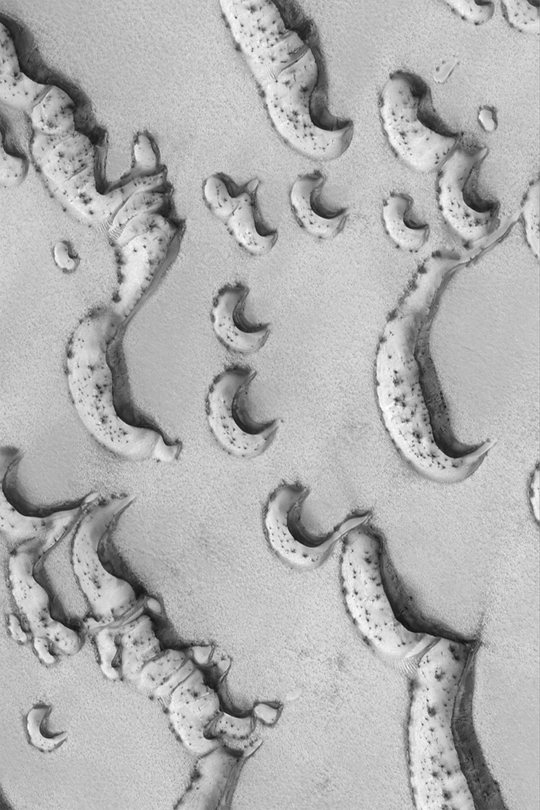

Defrosting North Polar Dune Field

MGS MOC Release No. MOC2-331, 15 April 2003

This Mars Global Surveyor (MGS) Mars Orbiter Camera (MOC) image captures frost-covered north polar sand dunes in springtime as they are beginning to defrost. Dark spots and streaks indicate areas where frozen carbon dioxide has started to be removed by sublimation and wind. The picture covers an area 3 km (1.9 mi) wide near 76.3°N, 264.9°W. Sunlight illuminates the scene from the lower left.

Credit: NASA/JPL/Malin Space Science Systems